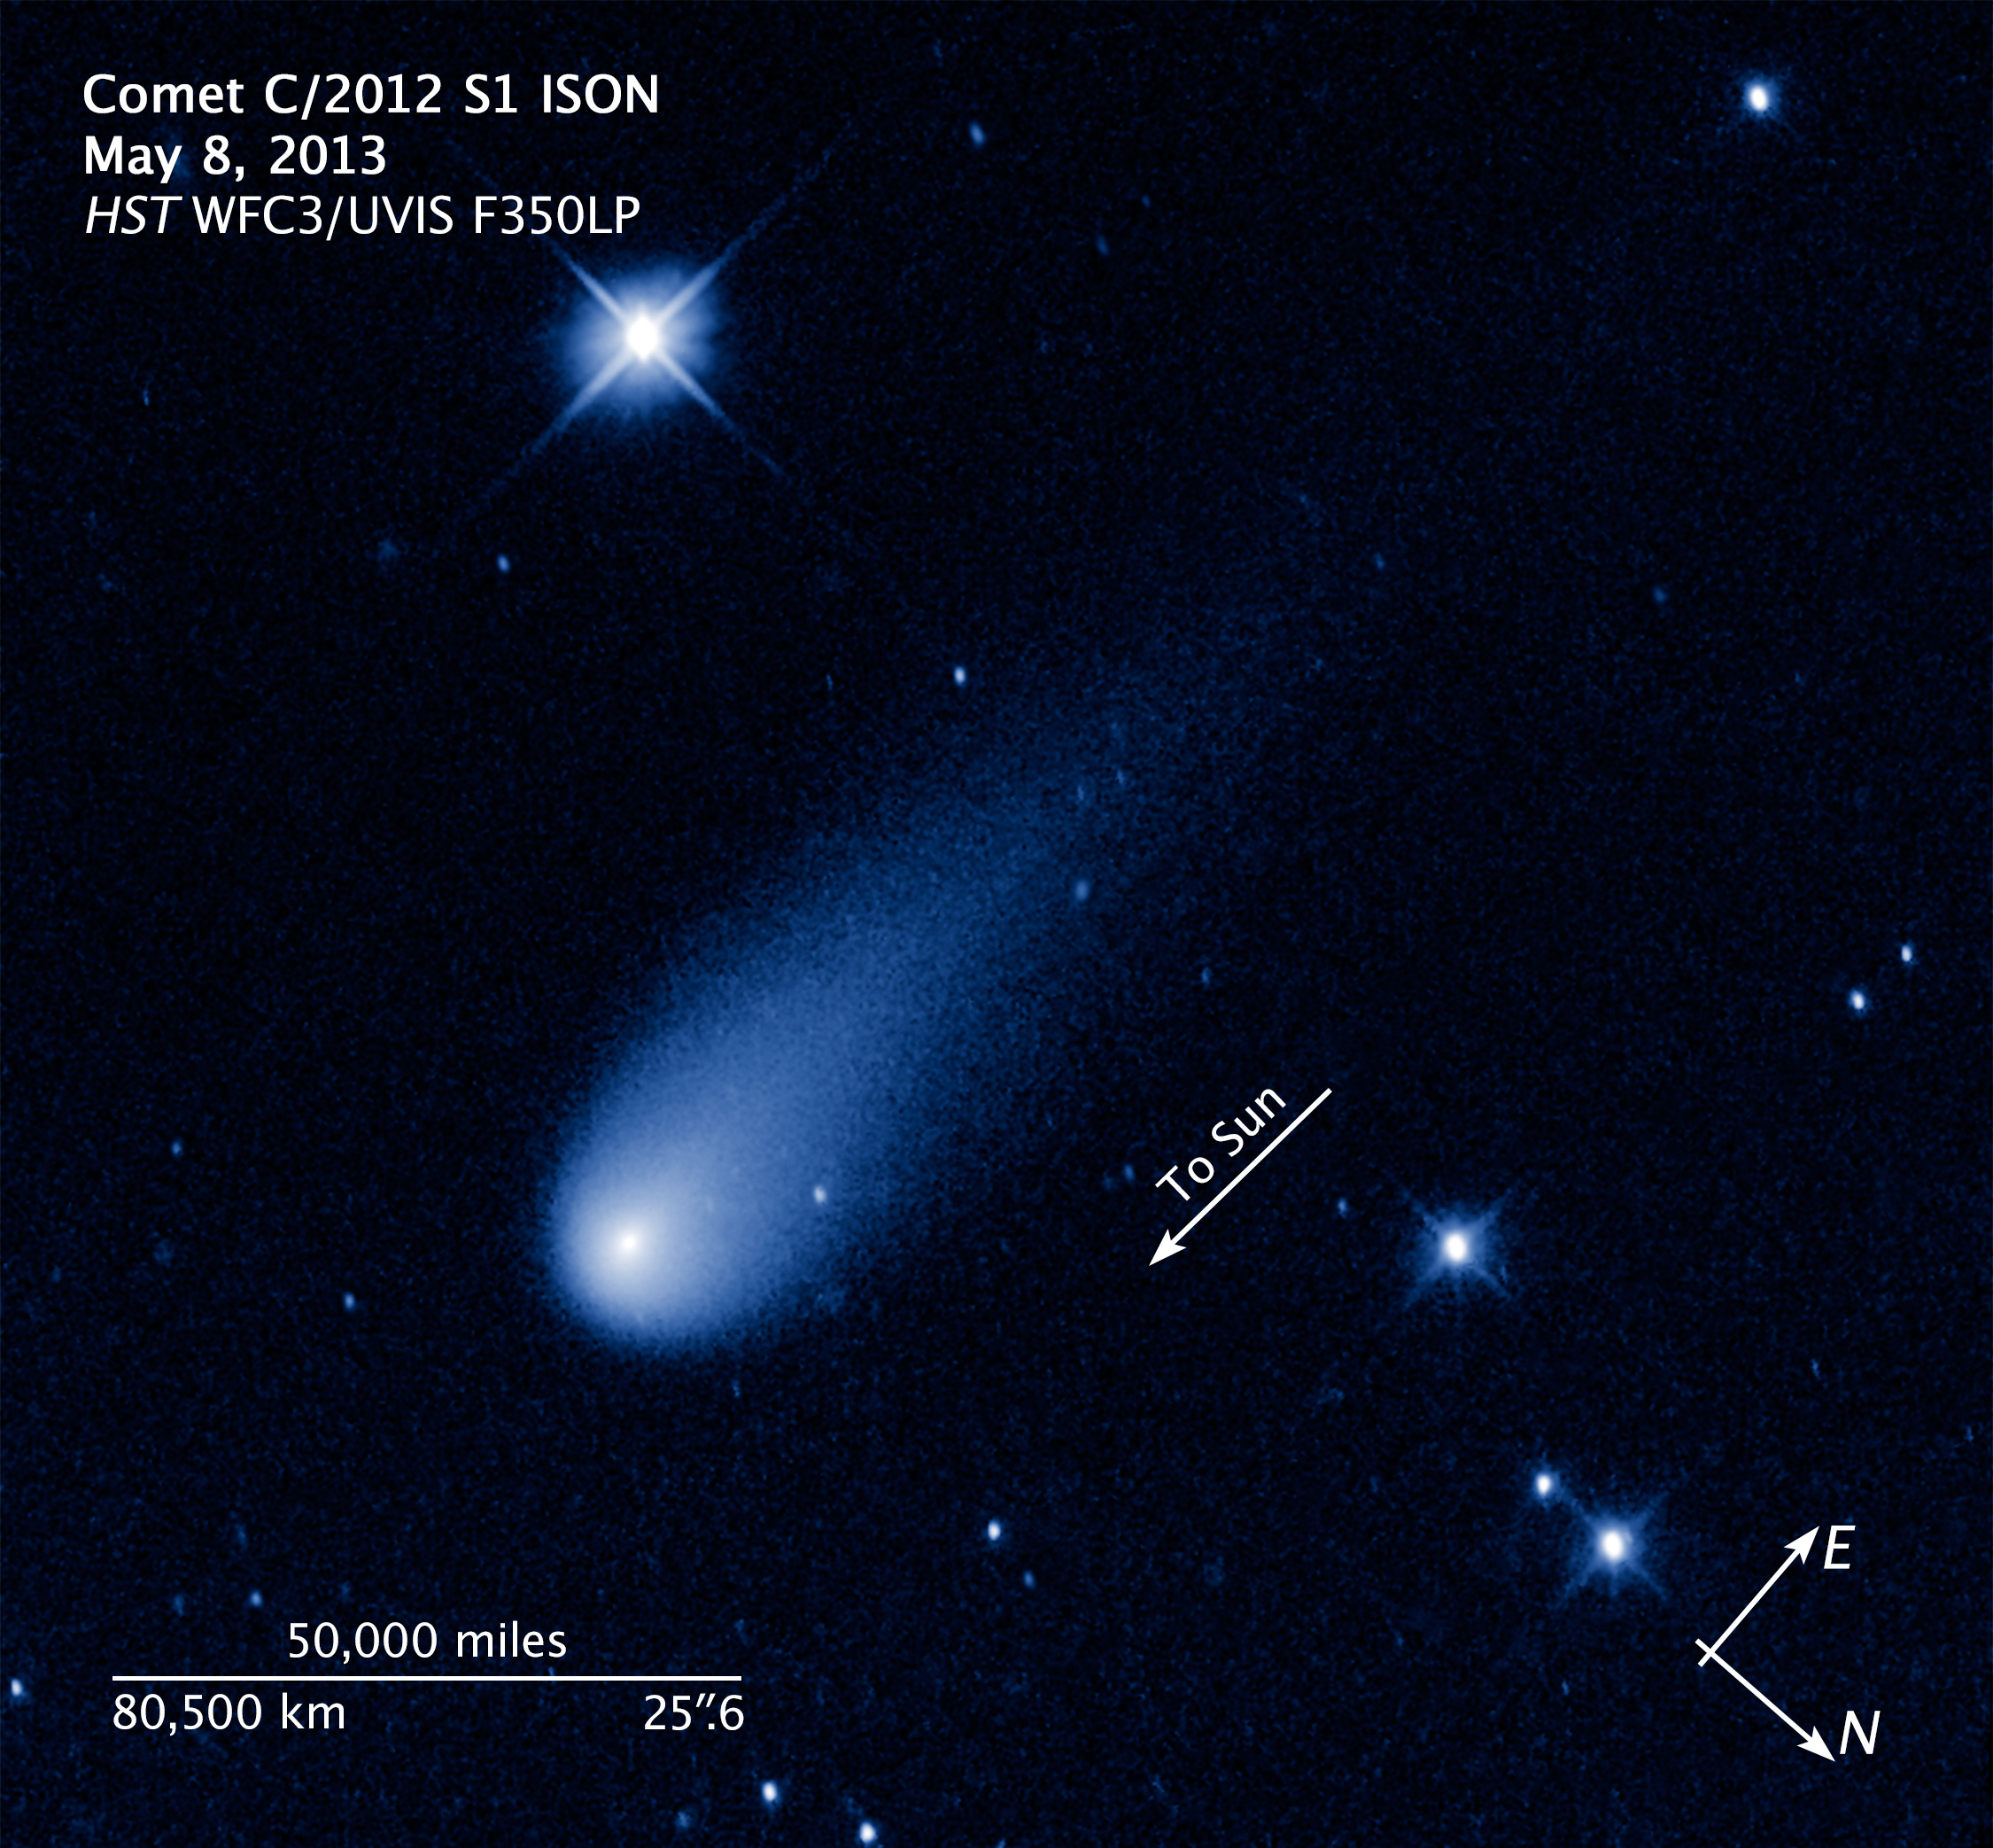

Compass and Scale Image for Comet ISON

Image of Comet ISON, with compass arrows, scale bar, and color key for reference.

The north and east compass arrows show the orientation of the image on the sky. Note that the relationship between north and east on the sky (as seen from below) is flipped relative to direction arrows on a map of the ground (as seen from above).

The color key shows which filters from Hubble's WFC3 (Wide Field Camera 3) instrument were used when collecting the light.

Credit: NASA, ESA, and Z. Levay (STScI/AURA)